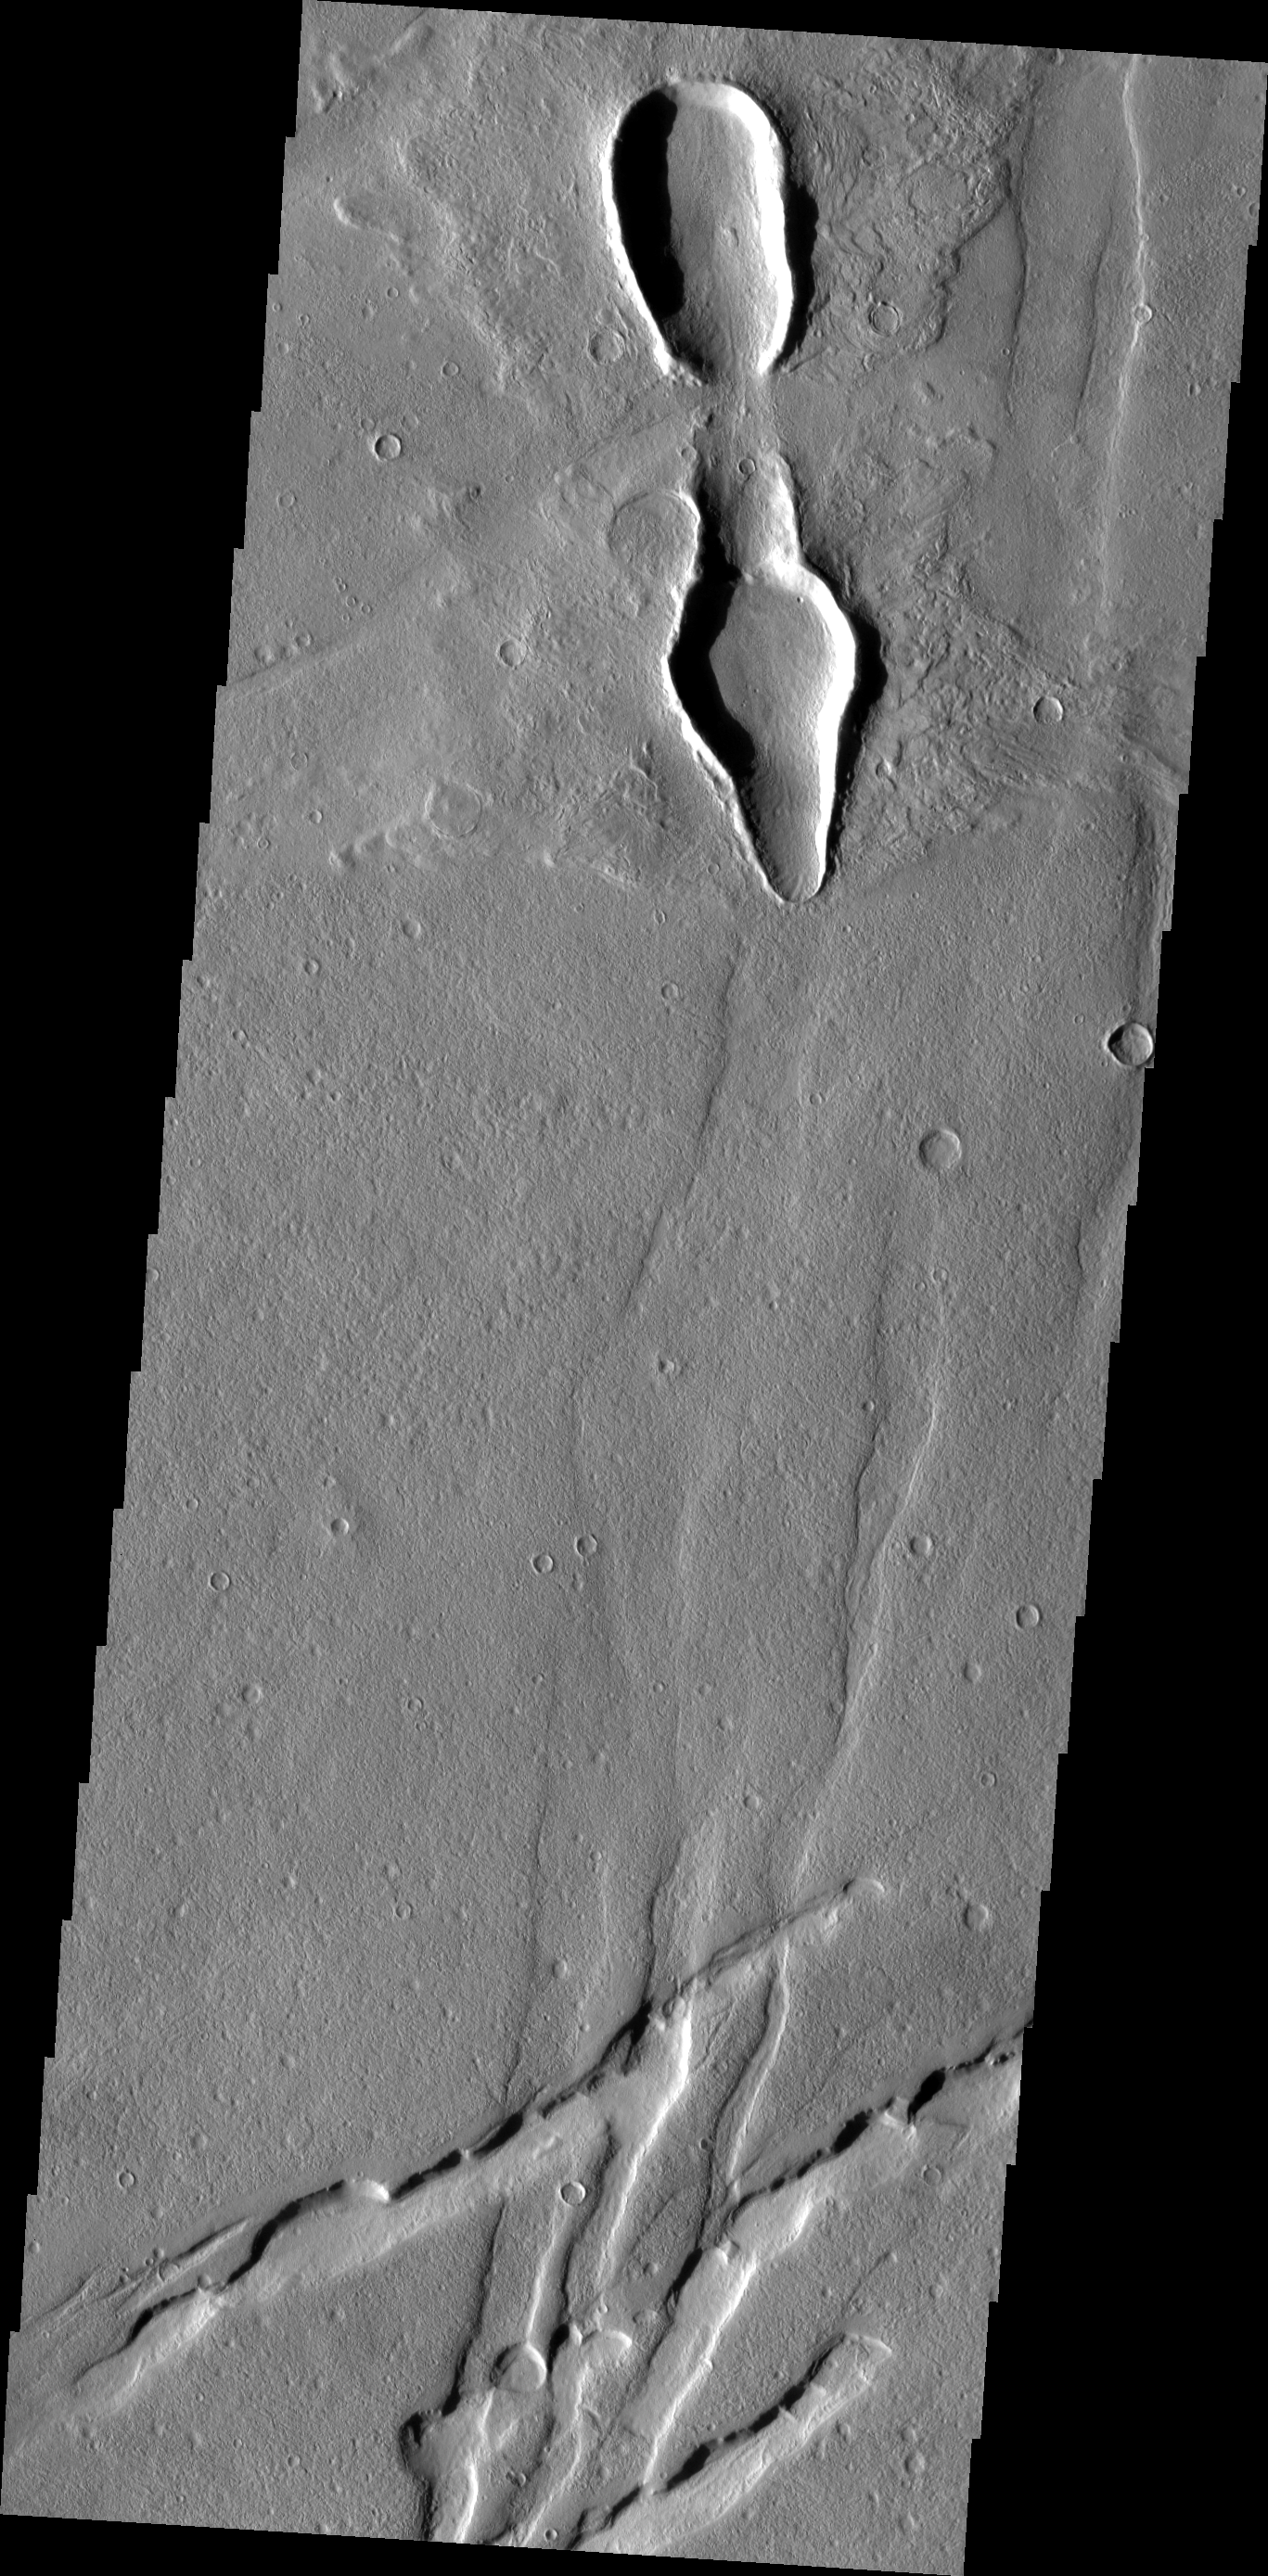

Odd Craters

This set of odd craters is located in Ascuris Planum. The fractures at the bottom of the image are part of Mareotis Fossae.

Image information: VIS instrument. Latitude 41.0N, Longitude 279.6E. 19 meter/pixel resolution.

Please see the THEMIS Data Citation Note for details on crediting THEMIS images.

Note: this THEMIS visual image has not been radiometrically nor geometrically calibrated for this preliminary release. An empirical correction has been performed to remove instrumental effects. A linear shift has been applied in the cross-track and down-track direction to approximate spacecraft and planetary motion. Fully calibrated and geometrically projected images will be released through the Planetary Data System in accordance with Project policies at a later time.

NASA’s Jet Propulsion Laboratory manages the 2001 Mars Odyssey mission for NASA’s Office of Space Science, Washington, D.C. The Thermal Emission Imaging System (THEMIS) was developed by Arizona State University, Tempe, in collaboration with Raytheon Santa Barbara Remote Sensing. The THEMIS investigation is led by Dr. Philip Christensen at Arizona State University. Lockheed Martin Astronautics, Denver, is the prime contractor for the Odyssey project, and developed and built the orbiter. Mission operations are conducted jointly from Lockheed Martin and from JPL, a division of the California Institute of Technology in Pasadena.

Credit: NASA/JPL/ASU